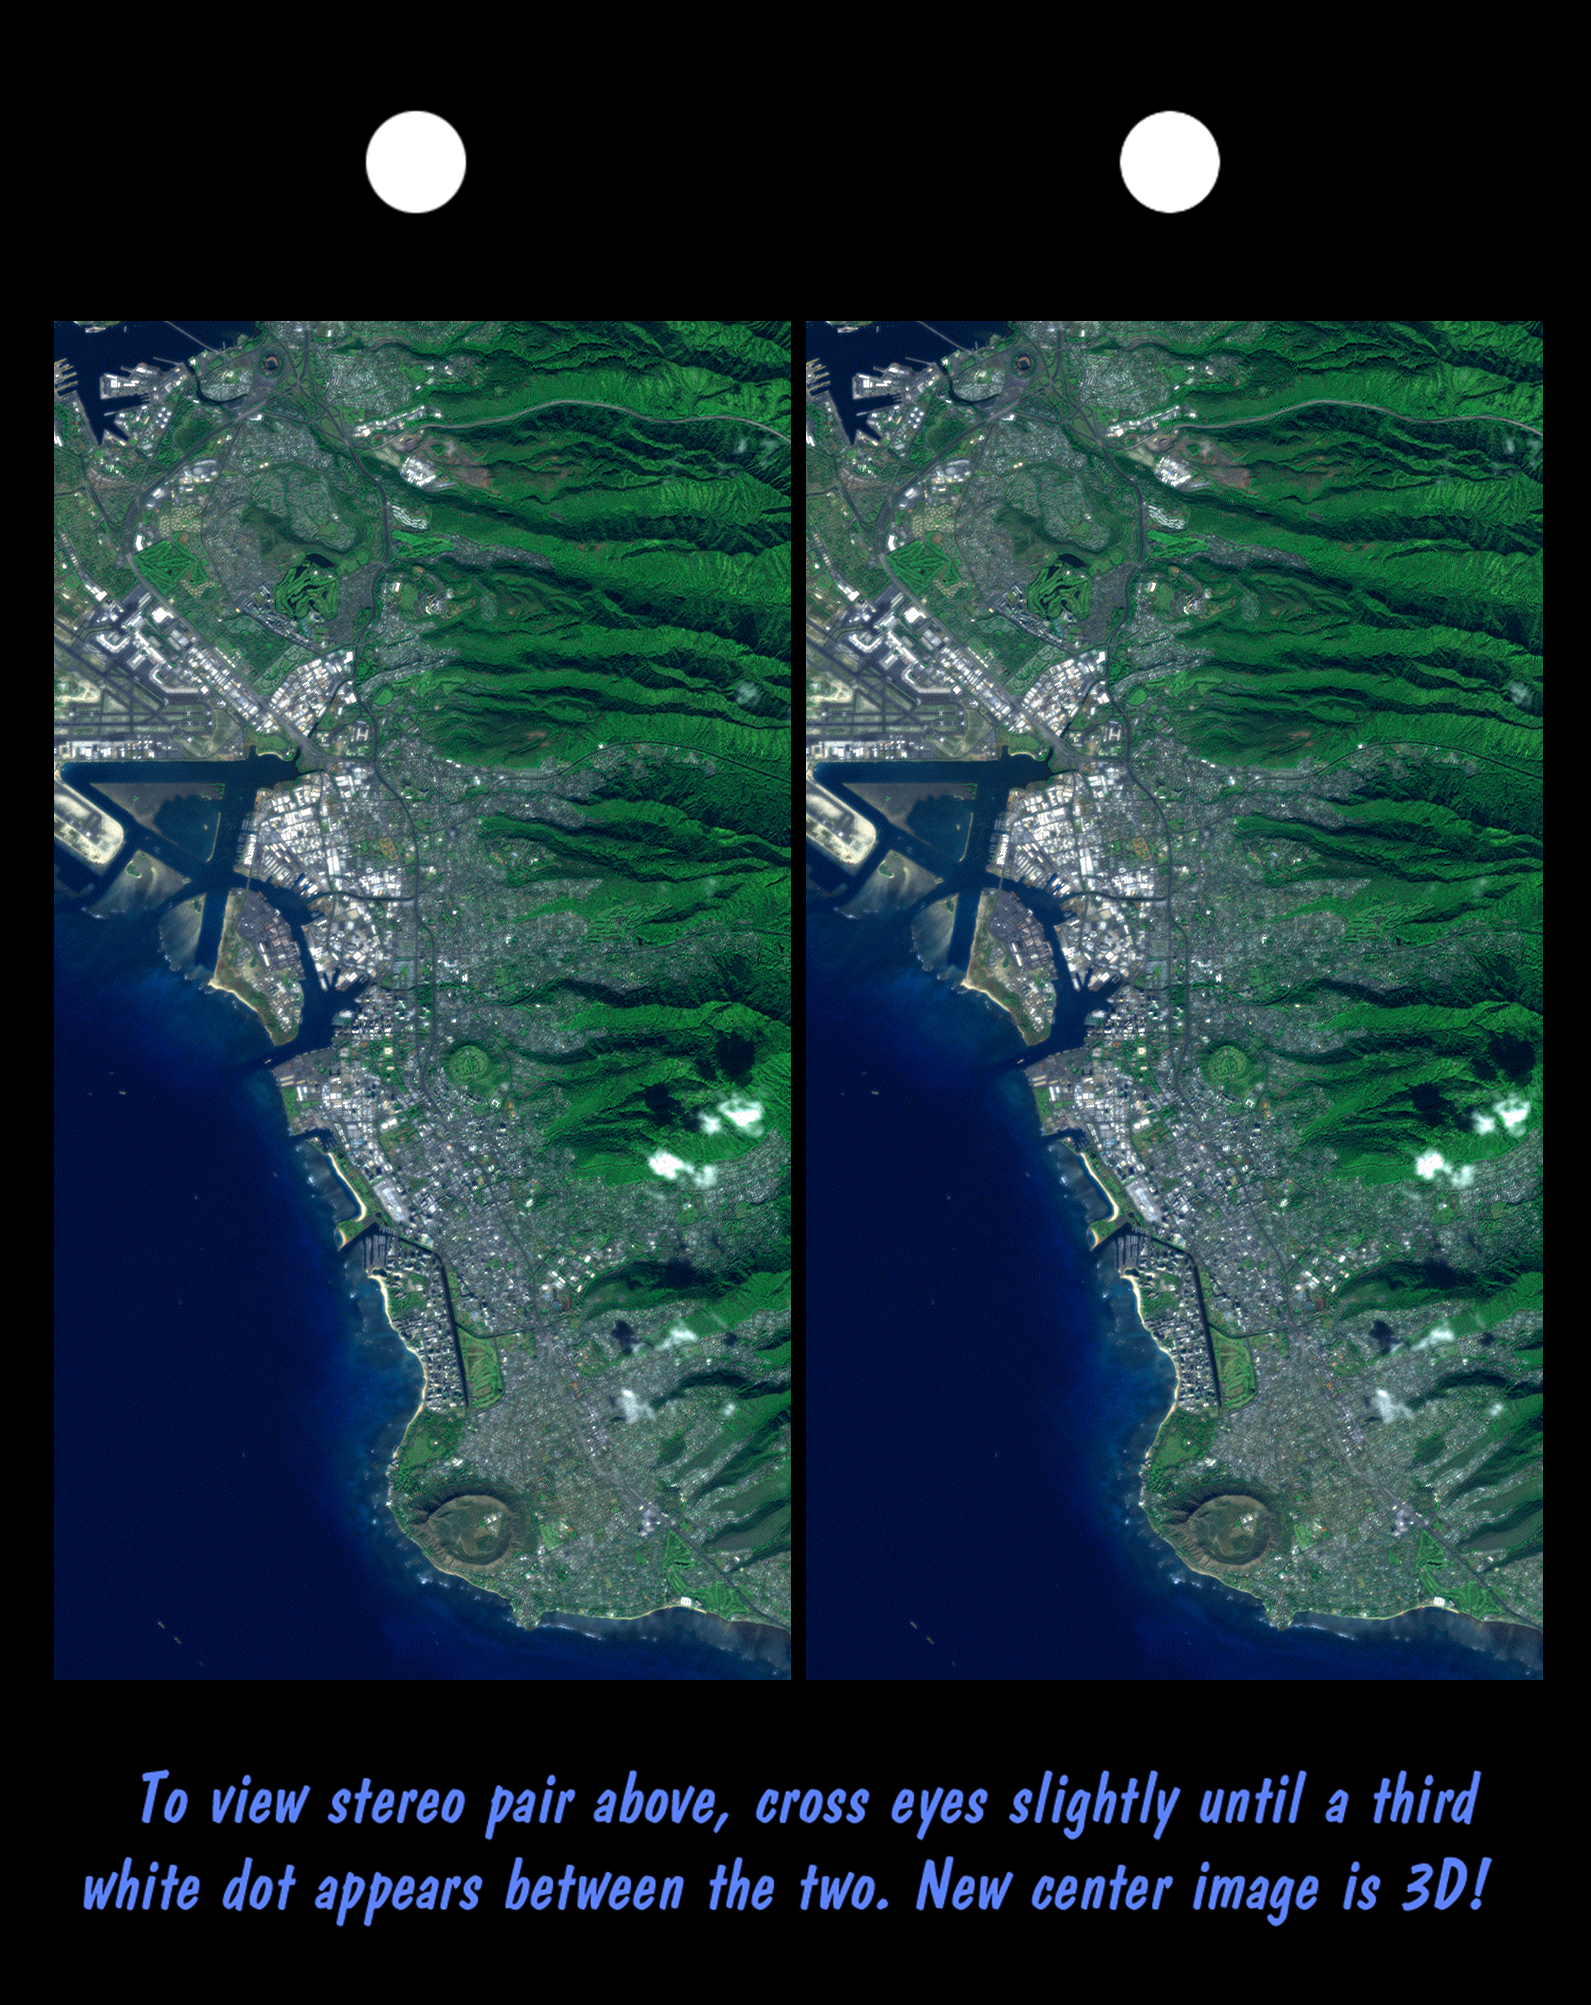

Stereo Pair, Honolulu, Oahu

Honolulu, on the island of Oahu, is a large and growing urban area. This stereoscopic image pair, combining a Landsat image with topography measured by the Shuttle Radar Topography Mission (SRTM), shows how topography controls the urban pattern. This color image can be viewed in 3-D by viewing the left image with the right eye and the right image with the left eye (cross-eyed viewing), or by downloading and printing the image pair, and viewing them with a stereoscope.

Features of interest in this scene include Diamond Head (an extinct volcano near the bottom of the image), Waikiki Beach (just above Diamond Head), the Punchbowl National Cemetary (another extinct volcano, near the image center), downtown Honolulu and Honolulu harbor (image left-center), and offshore reef patterns. The slopes of the Koolau mountain range are seen in the right half of the image. Clouds commonly hang above ridges and peaks of the Hawaiian Islands, but in this synthesized stereo rendition appear draped directly on the mountains. The clouds are actually about 1000 meters (3300 feet) above sea level.

This stereoscopic image pair was generated using topographic data from the Shuttle Radar Topography Mission, combined with a Landsat 7 Thematic Mapper image collected at the same time as the SRTM flight. The topography data were used to create two differing perspectives, one for each eye. When stereoscopically merged, the result is a vertically exaggerated view of the Earth’s surface in its full three dimensions. The United States Geological Survey’s Earth Resources Observations Systems (EROS) Data Center, Sioux Falls, South Dakota, provided the Landsat data.

The Shuttle Radar Topography Mission (SRTM), launched on February 11, 2000, used the same radar instrument that comprised the Spaceborne Imaging Radar-C/X-Band Synthetic Aperture Radar (SIR-C/X-SAR) that flew twice on the Space Shuttle Endeavour in 1994. The mission was designed to collect three-dimensional measurements of the Earth’s surface. To collect the 3-D data, engineers added a 60-meter-long (200-foot) mast, an additional C-band imaging antenna and improved tracking and navigation devices. The mission is a cooperative project between the National Aeronautics and Space Administration (NASA), the National Imagery and Mapping Agency (NIMA) and the German (DLR) and Italian (ASI) space agencies. It is managed by NASA’s Jet Propulsion Laboratory, Pasadena, CA, for NASA’s Earth Science Enterprise, Washington, DC.

Size: 11 by 20 kilometers (7 by 13 miles)
Location: 21.3 deg. North lat., 157.9 deg. West lon.
Orientation: North toward upper right
Original Data Resolution: SRTM, 30 meters (99 feet); Landsat, 15 meters (50 feet)
Date Acquired: SRTM, February 18, 2000; Landsat February 12, 2000
Image: NASA/JPL/NIMA

Credit: NASA/JPL